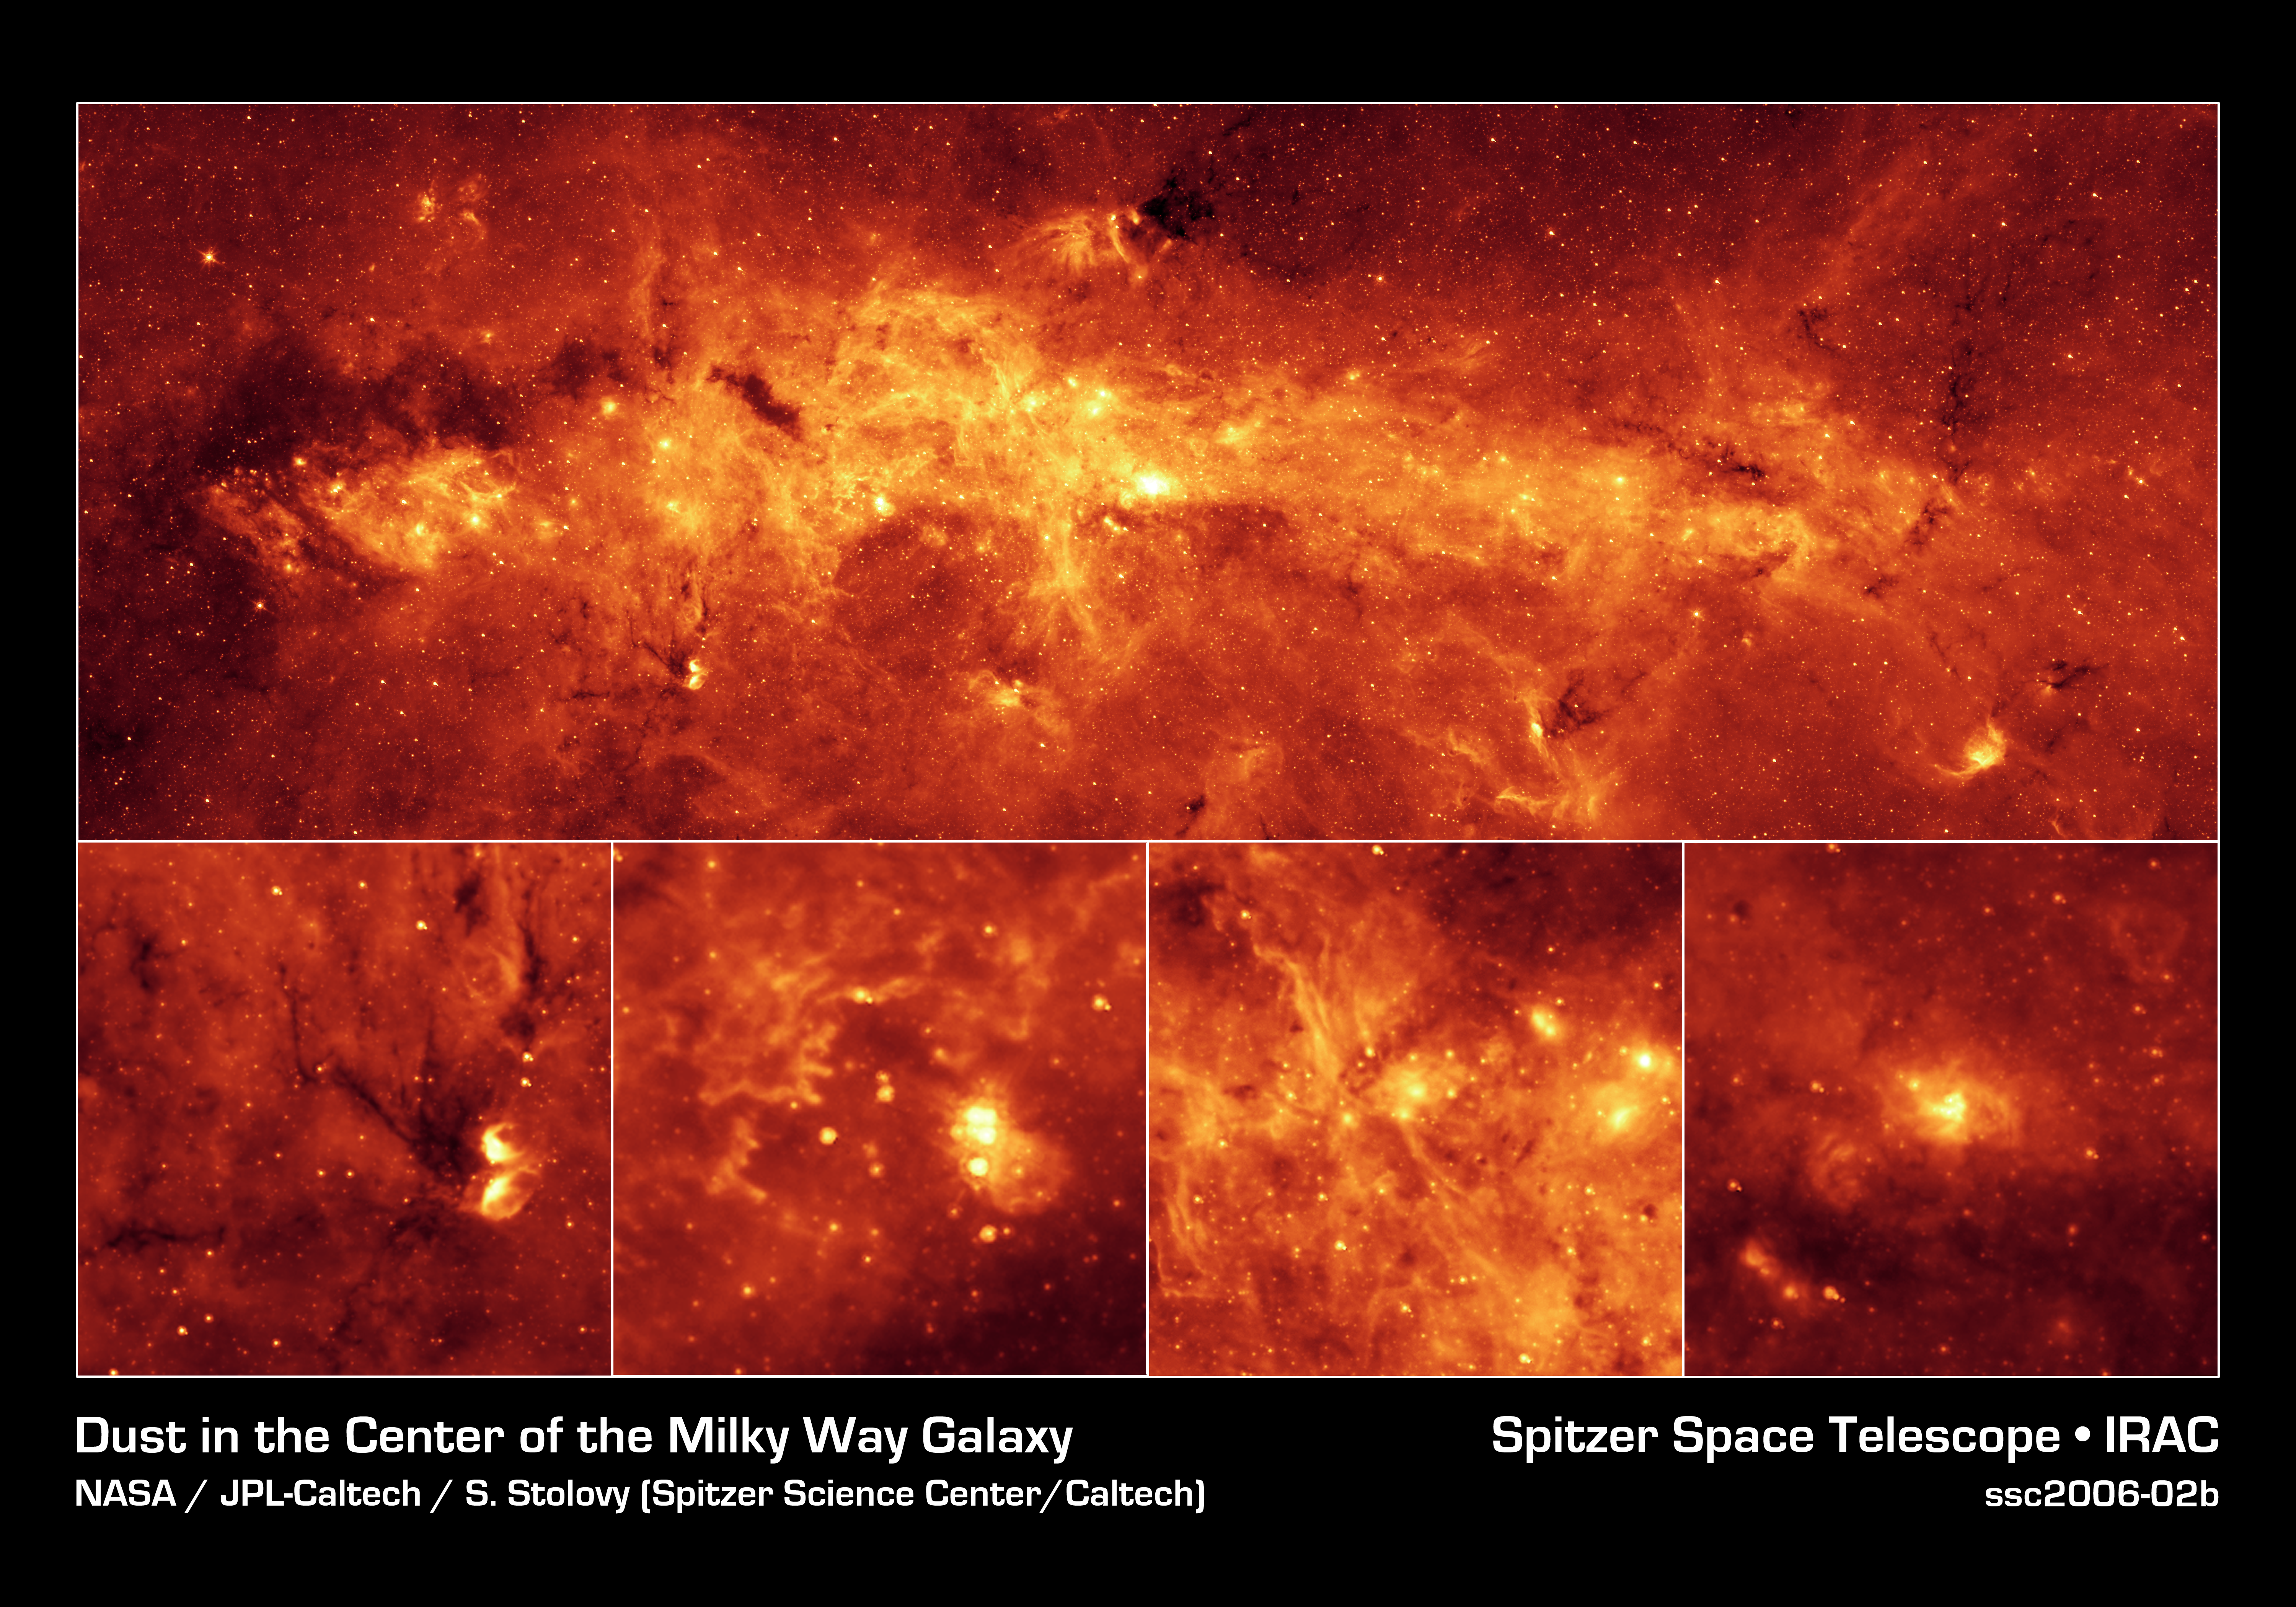

The Milky Way Center Aglow with Dust

Our Milky Way is a dusty place. So dusty, in fact, that we cannot see the center of the galaxy in visible light. But when NASA's Spitzer Space Telescope set its infrared eyes on the galactic center, it captured this spectacular view.

Taken with just one of Spitzer's cameras (at a wavelength of 8 microns), the image highlights the region's exceptionally bright and dusty clouds, lit up by young massive stars. Individual stars can also be seen as tiny dots scattered throughout the dust. The top mosaic shows a portion of the galactic center that stretches across a distance of 760 light-years.

Thanks to Spitzer's excellent resolution, the dusty features within the galactic center are seen in unprecedented detail. Four examples are shown in the magnified insets at the bottom. The farthest left box shows a pair of star-forming regions resembling owl-like cosmic eyes. To the left of the "eyes," dark lanes of dust can be seen. This object is probably located in a spiral arm between Earth and the galactic center, in contrast to the following examples, which are all located at the galactic center.

The next inset to the right includes the extremely luminous "Quintuplet" stars, a set of five massive stars believed to have buried themselves in cocoons of dust. Just below and to the right of the Quintuplet is the "Pistol" nebula, a bubble of ejected material from the central, massive Pistol star. The finger-like pillars to the left are part of a structure known as "Sickle." They are similar in size and shape to those in the famous picture of the Eagle Nebula taken by NASA's Hubble Space Telescope. Pillars like these are sculpted out of dense dust clouds by radiation and winds from hot stars. The pillars in the Sickle were likely to have been formed by a cluster of hot stars located to their right but not readily visible here.

The third inset highlights a system of long, stringy structures that are seen for the first time near the base of a region known as the "Arched Filaments." These long filaments are about 10 light-years long and less than 1 light-year wide. The bright star-forming regions to the right are some of the brightest in the infrared sky.

The final inset to the right shows the center of our galaxy, which is the brightest spot in the entire mosaic. The brightness is a result of dust being heated up by a compact cluster of hot stars. The bright spot also marks the location of a supermassive black hole, around which a rotating ring of gas and dust known as the circumnuclear disk can be seen.

This image was taken with Spitzer's Infrared Array Camera (IRAC), using its 8-micron detector. It shows emissions from heated-up molecules in dust clouds called polycyclic aromatic hydrocarbons.

Credit: NASA/JPL-Caltech/S. Stolovy (Spitzer Science Center/Caltech)